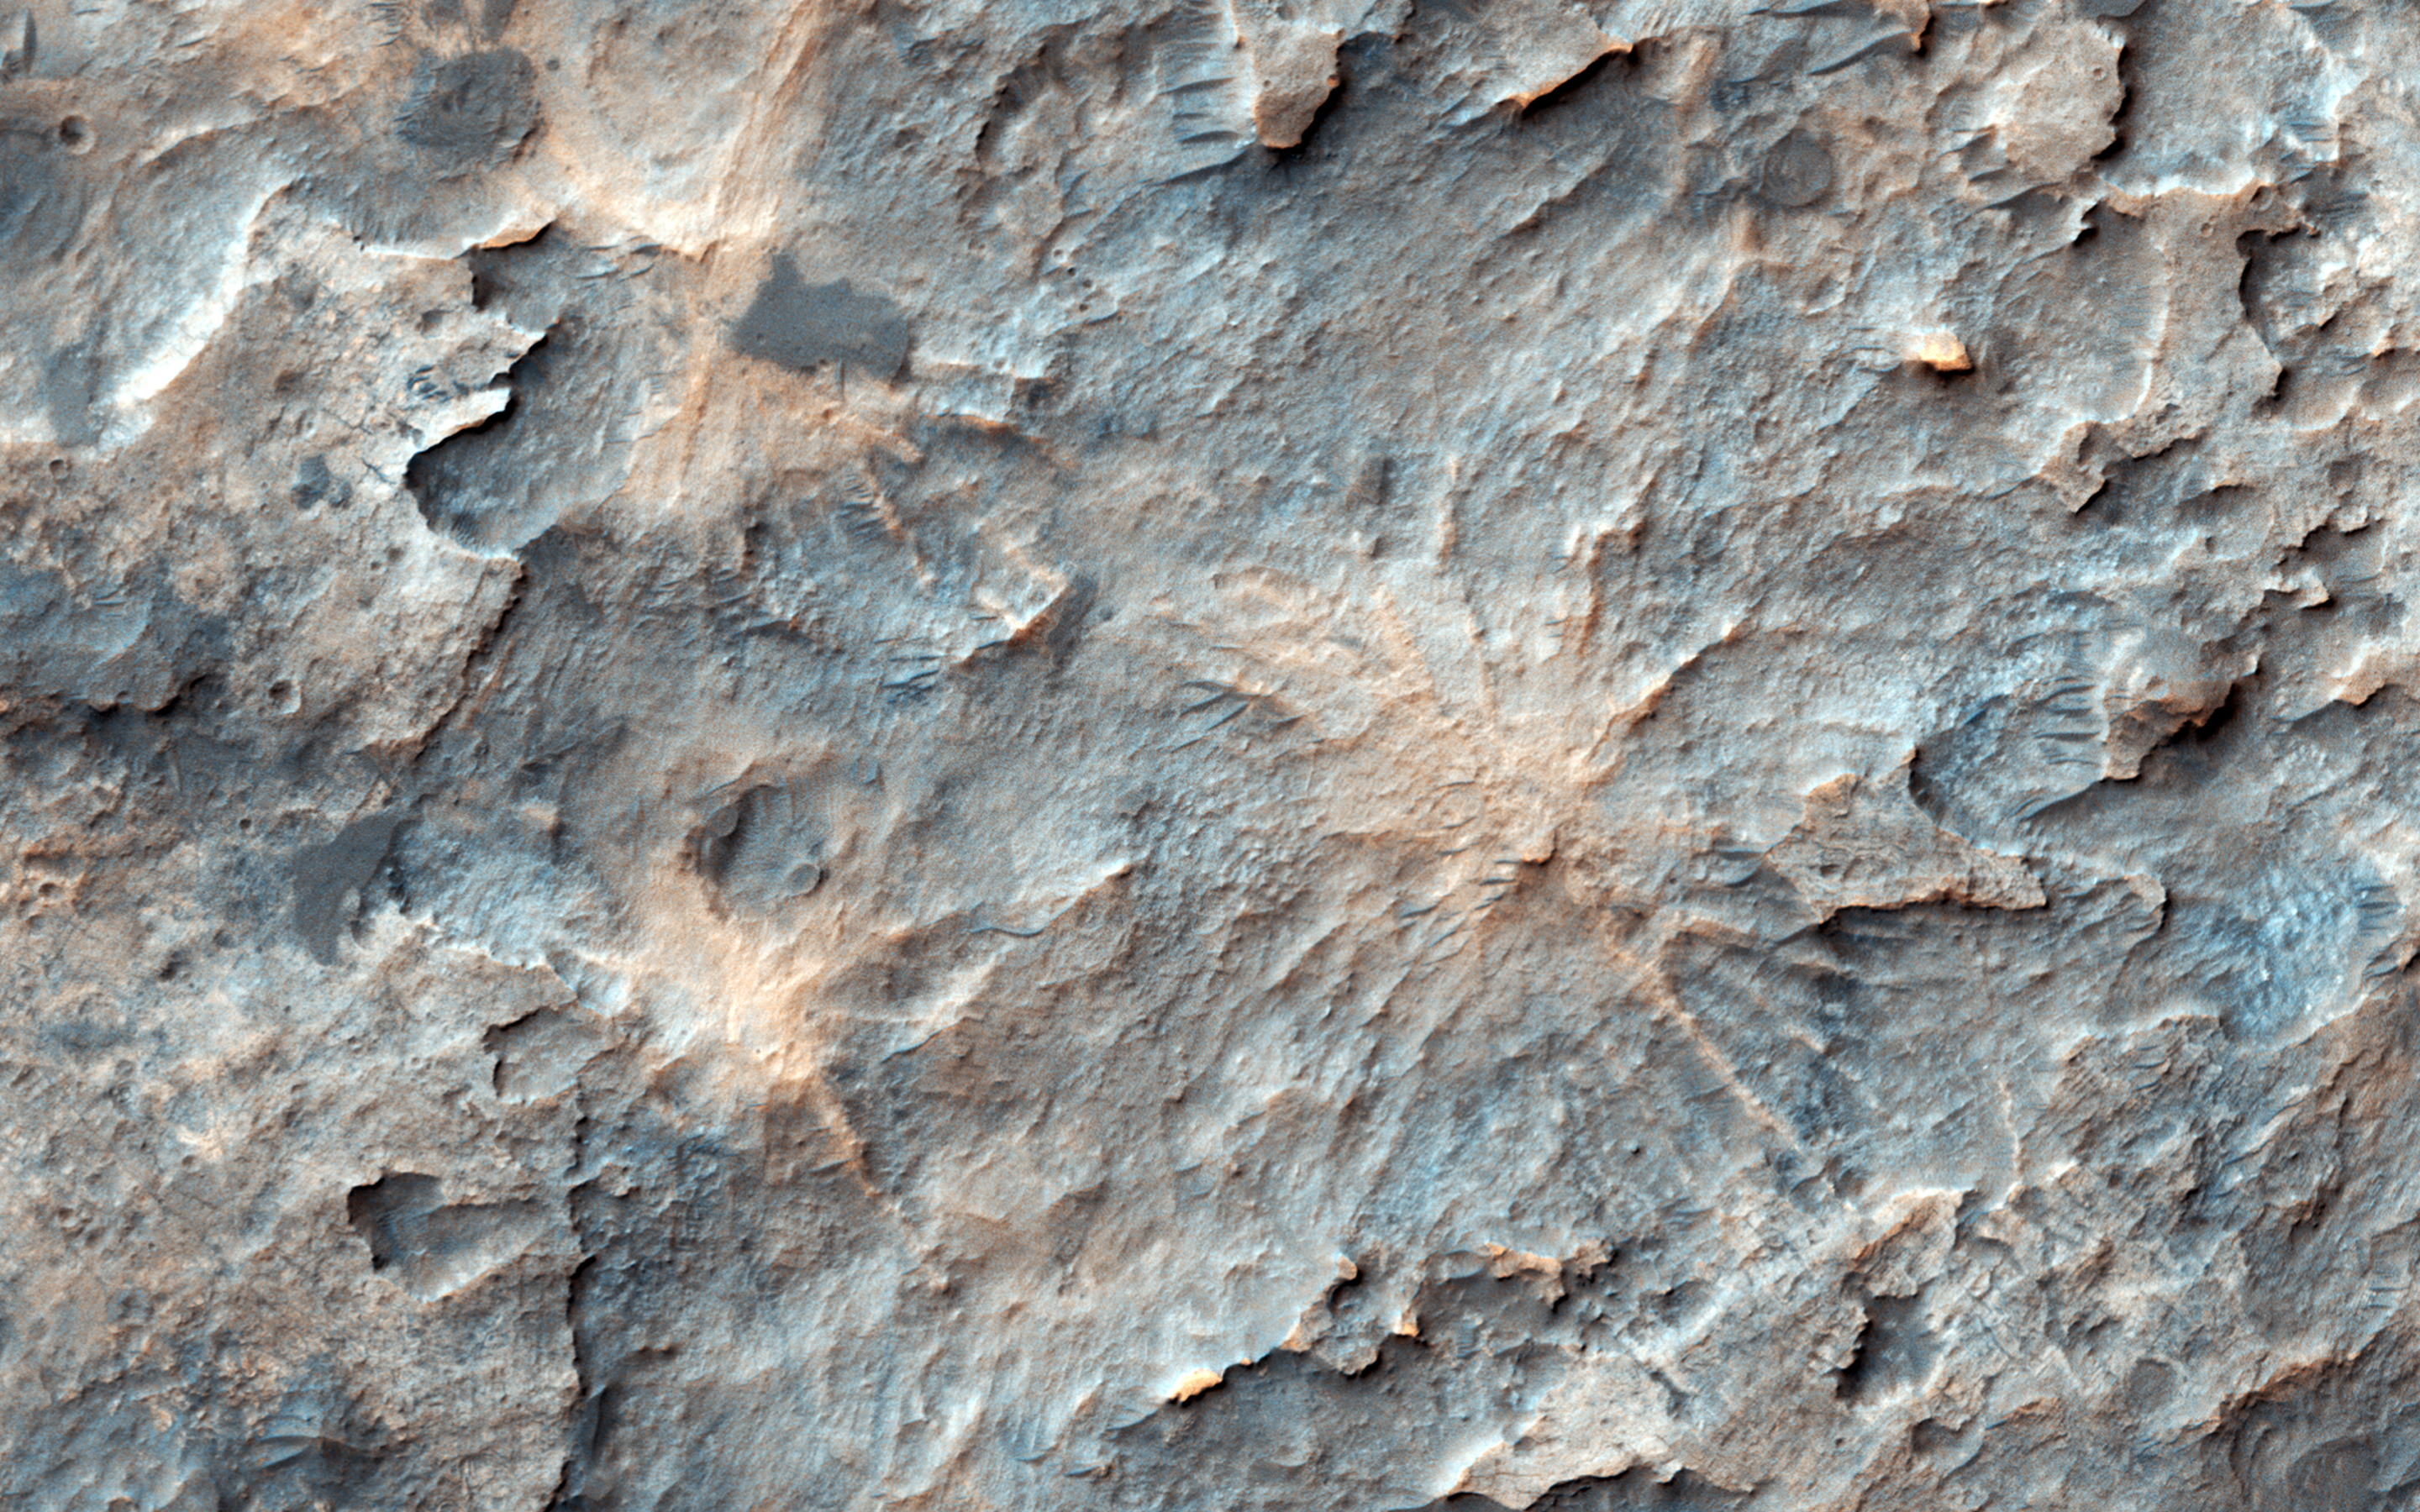

The Hoodoos of Mars

On Mars, NASA’s Mars Reconnaissance Orbiter often sees inverted river channels preserved perched above the surrounding terrain because the sediment inside the river channel was stronger than its surroundings. This is common in the American Southwest in places where lava flowed down river channels and the surrounding sandstone subsequently eroded away leaving ridges in places that started as valleys.

There’s another example of high-standing columns protected by a strong cap rock, called “hoodoos.” Looking more closely at our image, we see what looks like a crater and its rays of ejecta, preserved and slightly higher than the surrounding terrain, possibly due to a similar process.

This is a stereo pair with ESP_050415_1565.

The map is projected here at a scale of 50 centimeters (19.7 inches) per pixel. [The original image scale is 54.7 centimeters (21.5 inches) per pixel (with 2 x 2 binning); objects on the order of 164 centimeters (64.6 inches) across are resolved.] North is up.

The University of Arizona, Tucson, operates HiRISE, which was built by Ball Aerospace & Technologies Corp., Boulder, Colo. NASA’s Jet Propulsion Laboratory, a division of Caltech in Pasadena, California, manages the Mars Reconnaissance Orbiter Project for NASA’s Science Mission Directorate, Washington.

Credit: NASA/JPL-Caltech/Univ. of Arizona